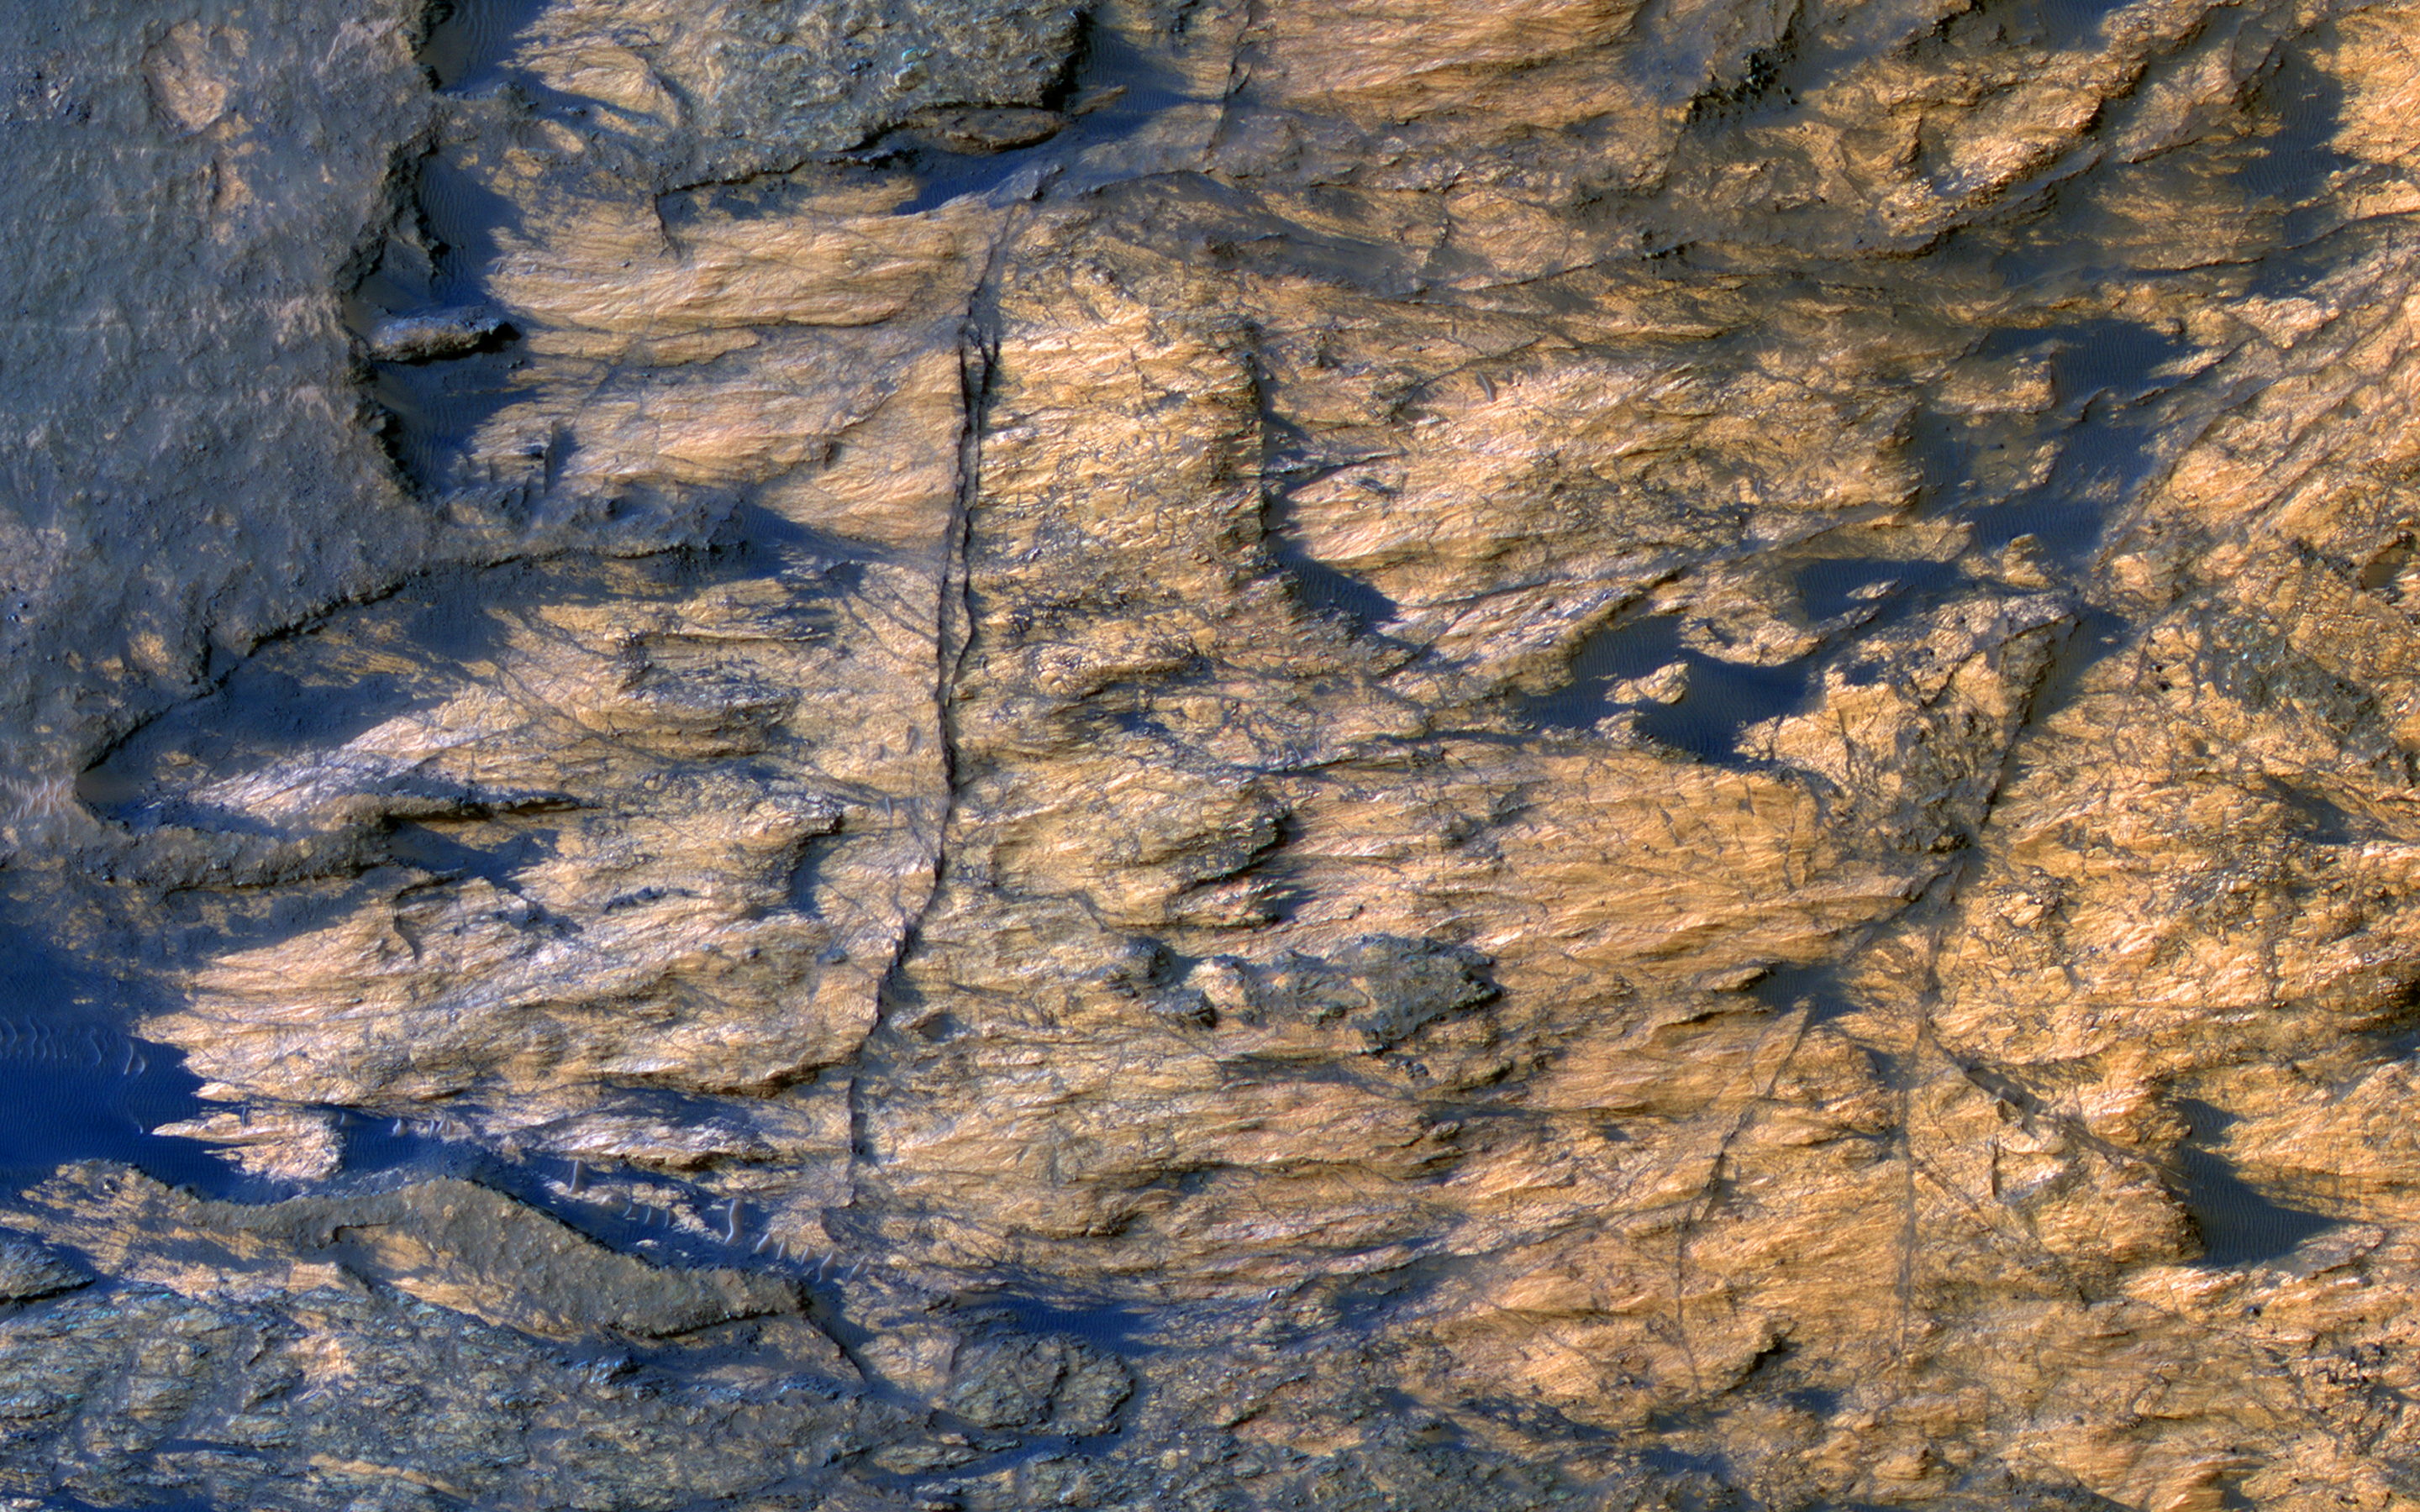

Bedrock Outcrops in Kaiser Crater

This enhanced-color image shows a patch of well-exposed bedrock on the floor of Kaiser Crater.

The wind has stripped off the overlying soil, and created grooves and scallops in the bedrock. The narrow linear ridges are fractures that have been indurated, probably by precipitation of cementing minerals from groundwater flow. The rippled dark blue patches consist of sand.

The map is projected here at a scale of 25 centimeters (9.8 inches) per pixel. [The original image scale is 25.3 centimeters (9.9 inches) per pixel (with 1 x 1 binning); objects on the order of 76 centimeters (29.9 inches) across are resolved.] North is up.

This is a stereo pair with ESP_012516_1330.

The University of Arizona, Tucson, operates HiRISE, which was built by Ball Aerospace & Technologies Corp., Boulder, Colo. NASA’s Jet Propulsion Laboratory, a division of Caltech in Pasadena, California, manages the Mars Reconnaissance Orbiter Project for NASA’s Science Mission Directorate, Washington.

Credit: NASA/JPL-Caltech/Univ. of Arizona